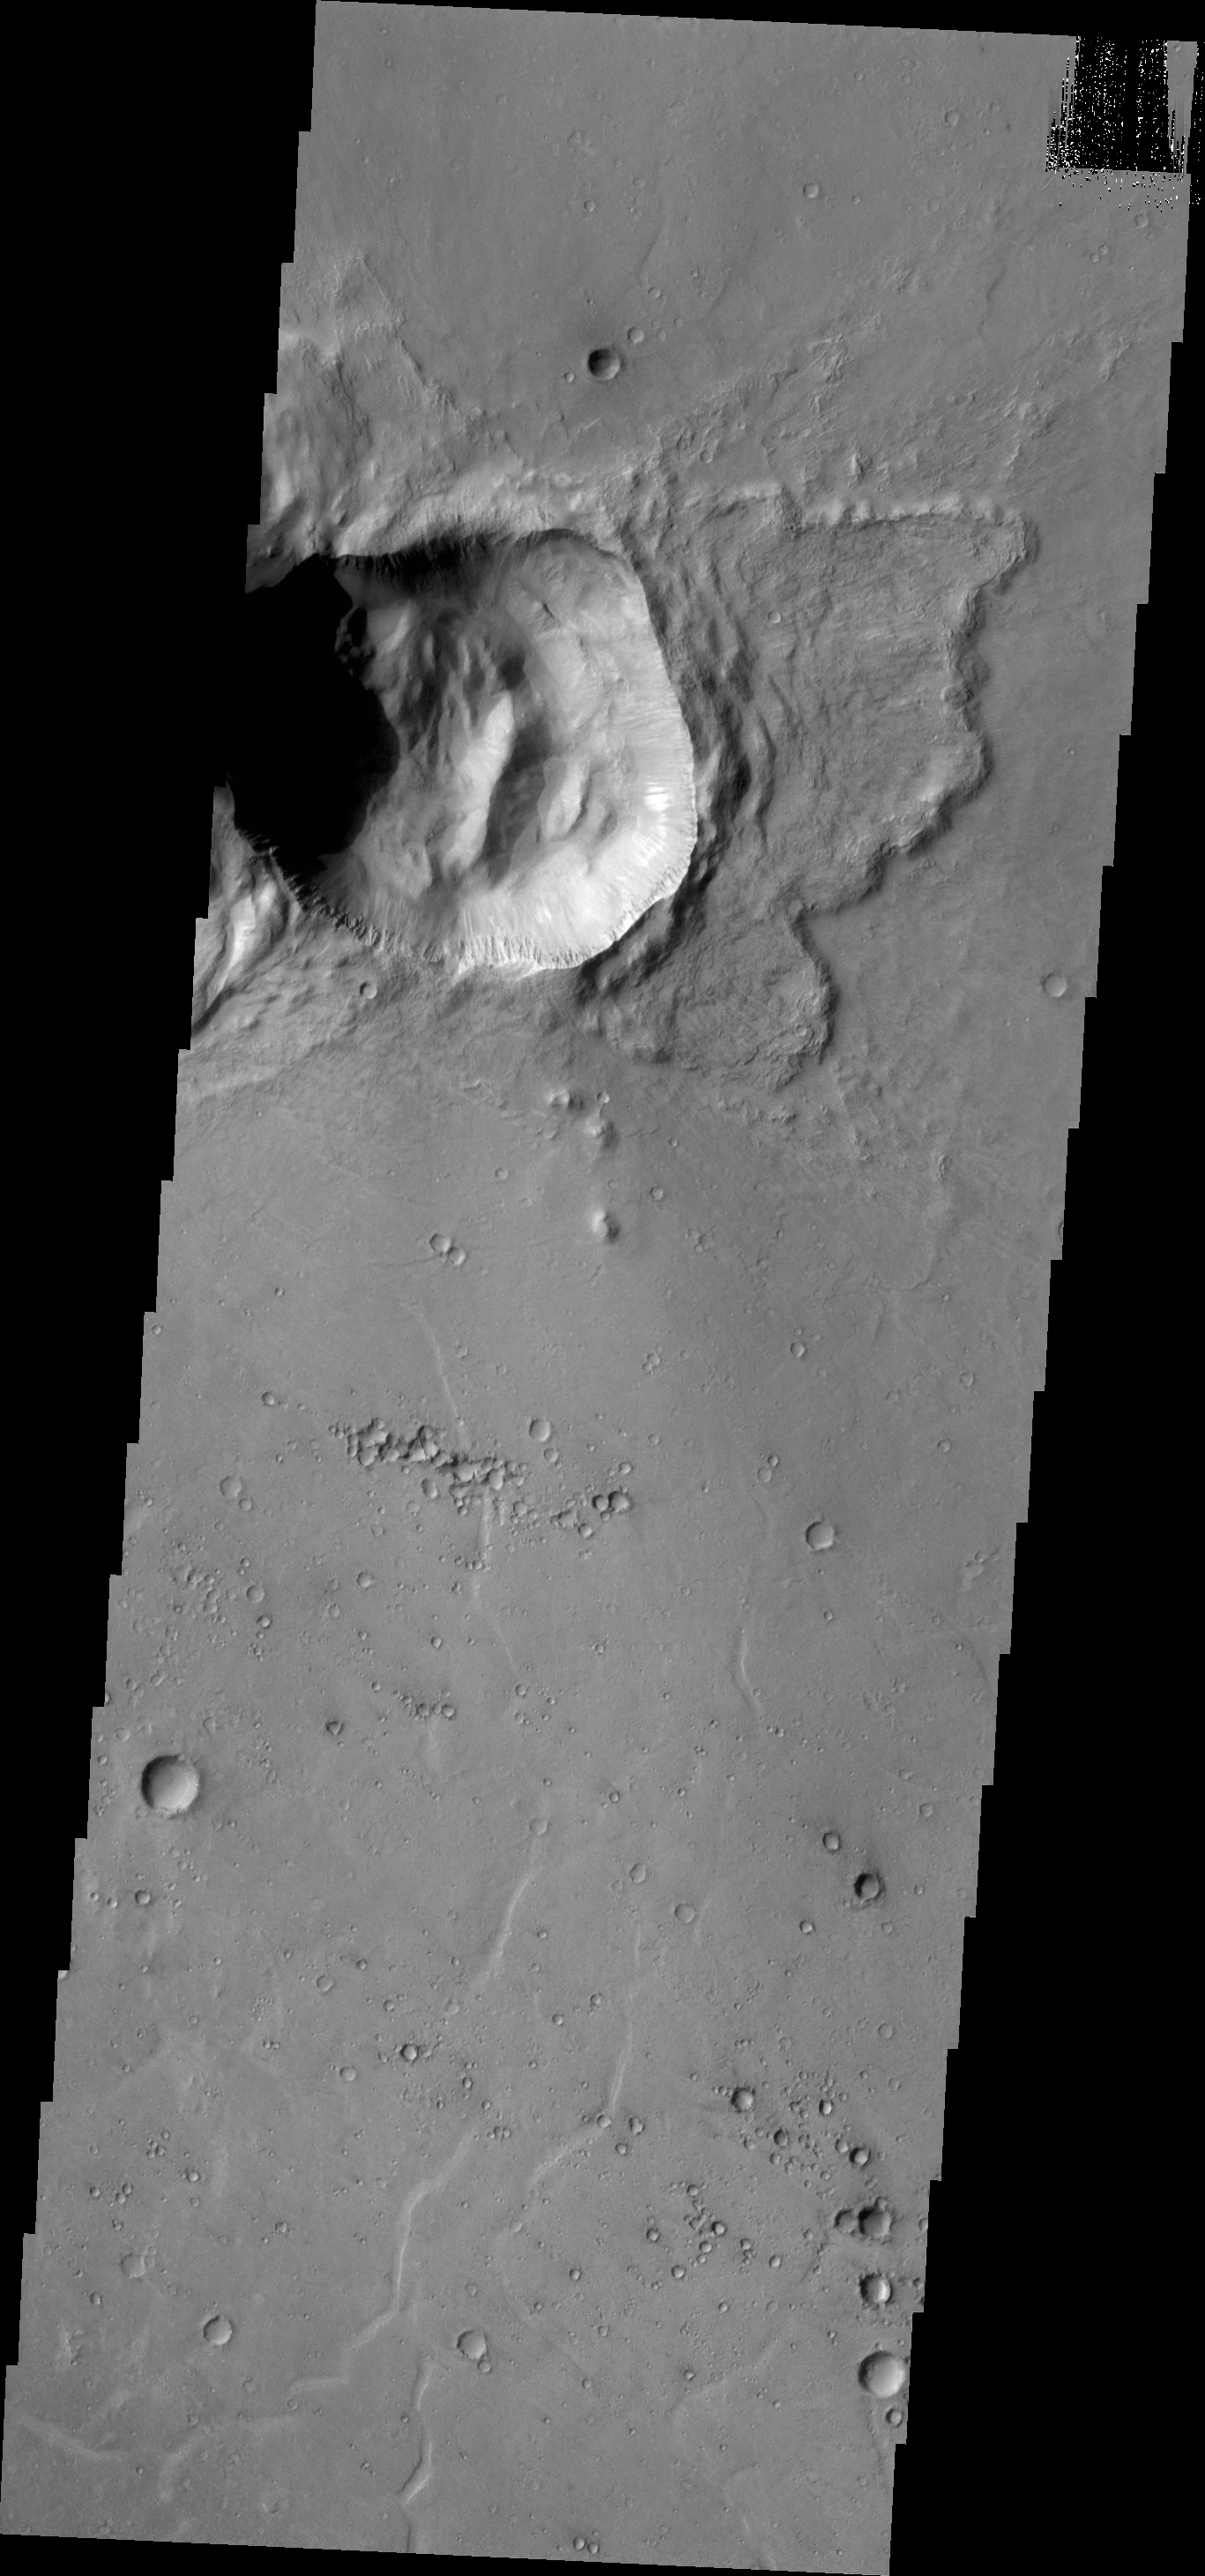

Not Round Crater

Most impact events create round craters. In this case the crater is not round, which likely means the surface had fractures or preexisting tectonic features that diverted some of the impact stresses along those features and resulted in the straighter east and north sides.

Credit: NASA/JPL/ASU